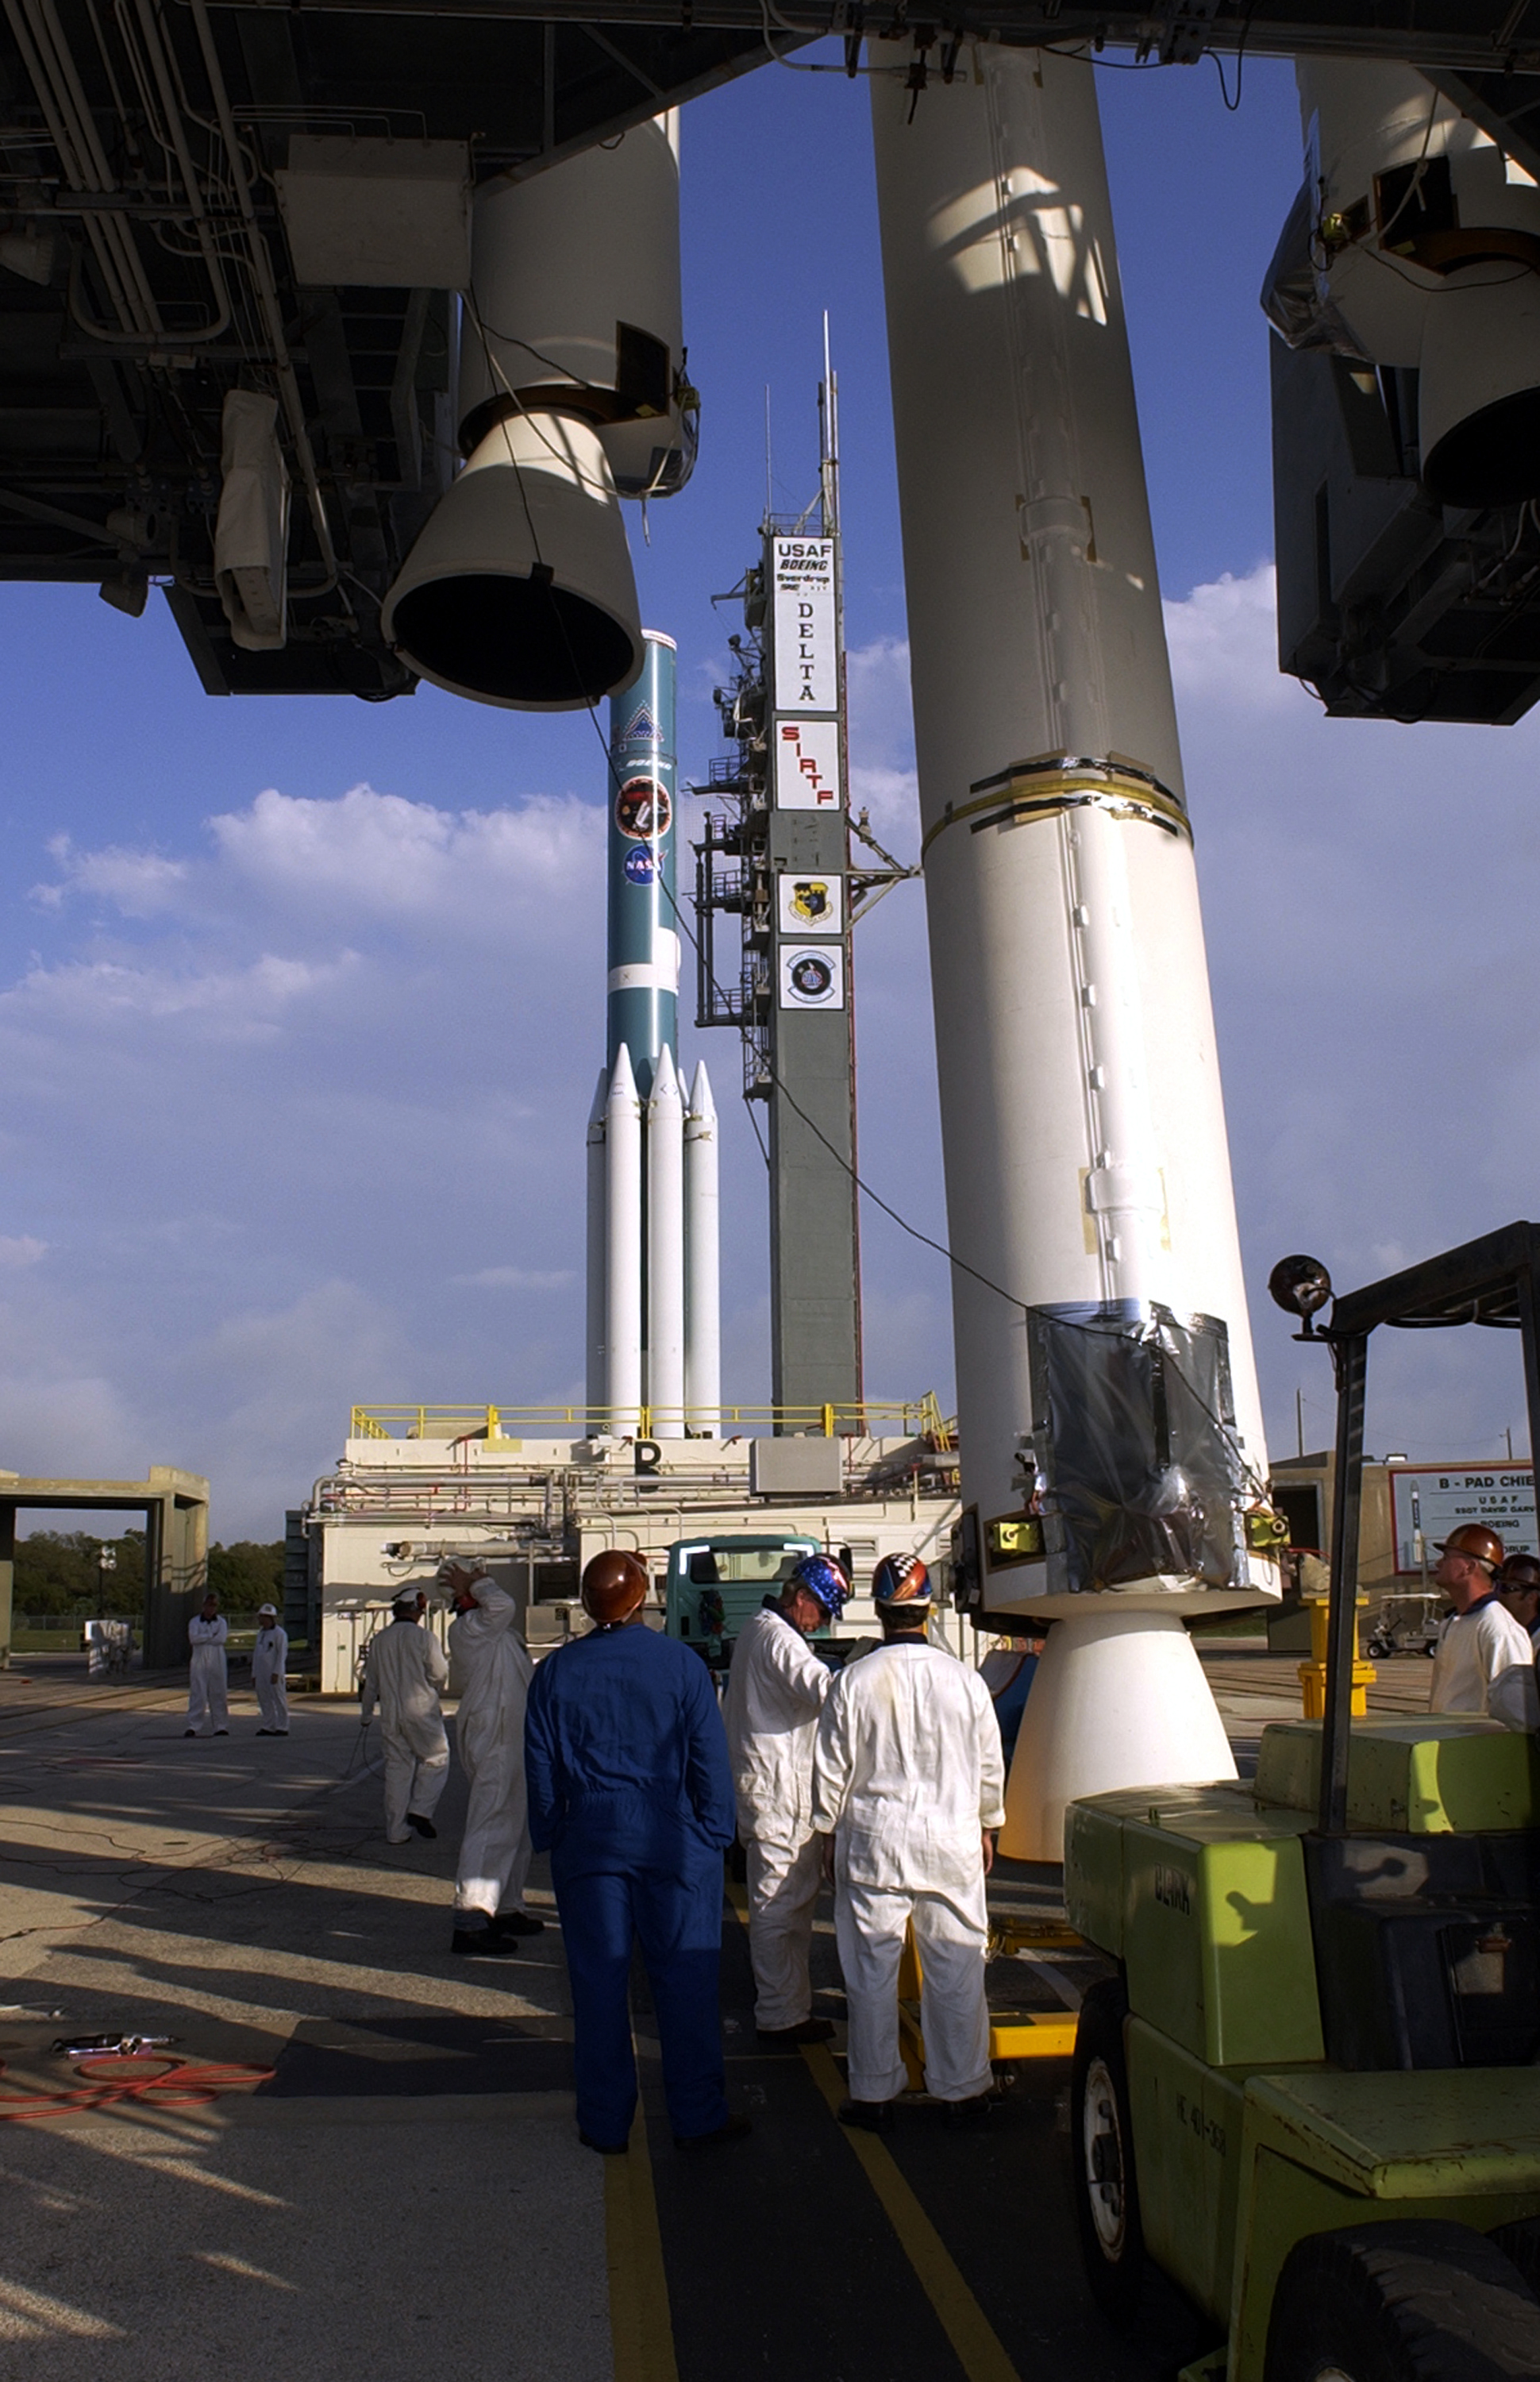

The Rocket that Didn't Launch Spitzer

A Delta II rocket, initially intended to launch the Spitzer Space Telescope on April 18, 2003. However, due to additional engineering tests that were needed on the rocket, the launch was delayed and the rocket was instead used to launch a Mars mission. Spitzer launched on a different rocket on August 25, 2003.

Credit: NASA/KSC